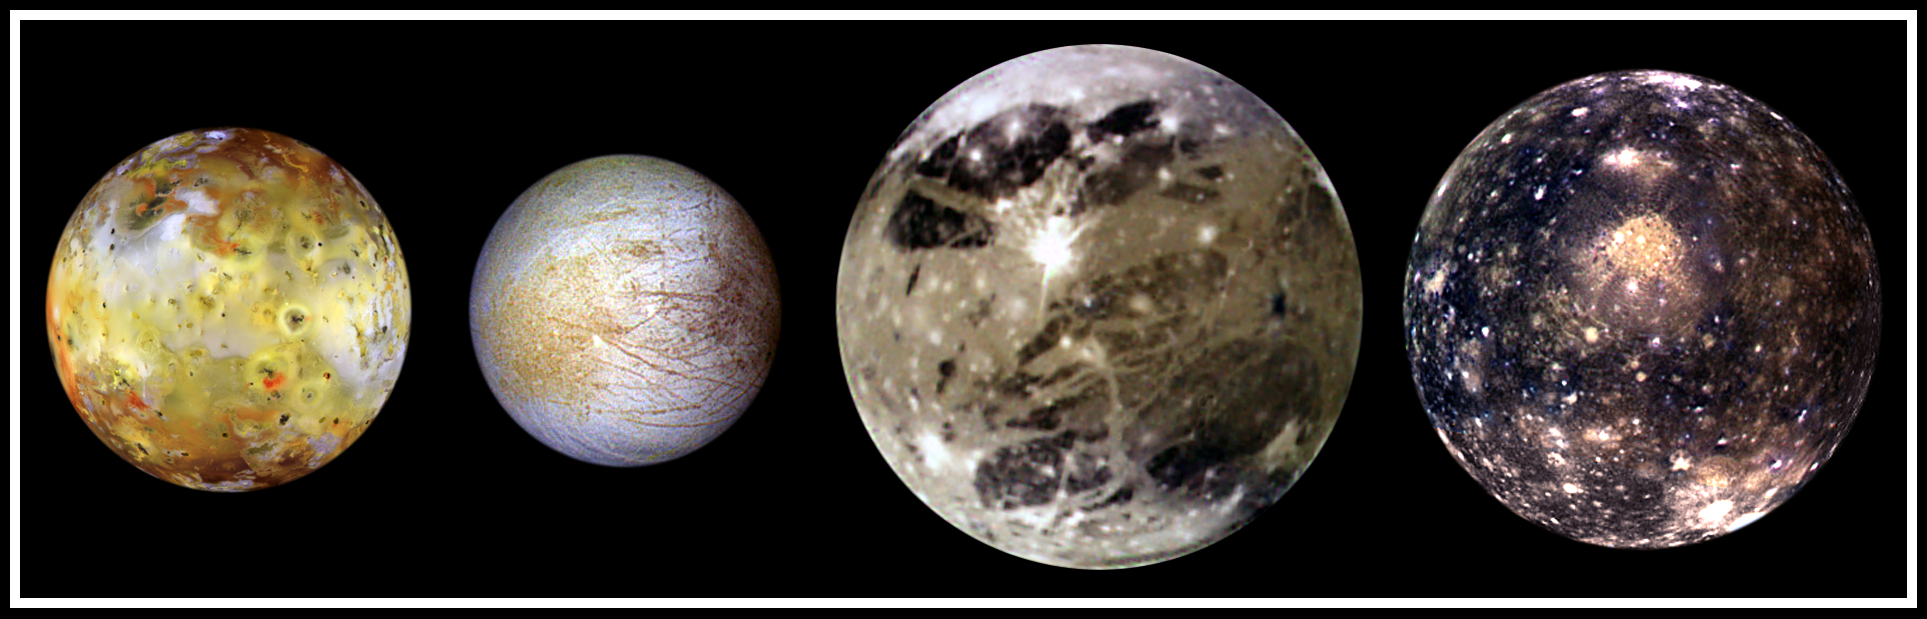

The Galilean Satellites

In this “family portrait,” the four Galilean Satellites are shown to scale. These four largest moons of Jupiter shown in increasing distance from Jupiter are (left to right) Io, Europa, Ganymede, and Callisto.

These global views show the side of volcanically active Io which always faces away from Jupiter, icy Europa, the Jupiter-facing side of Ganymede, and heavily cratered Callisto. The appearances of these neighboring satellites are amazingly different even though they are relatively close to Jupiter (350,000 kilometers for Io; 1, 800,000 kilometers for Callisto). These images were acquired on several orbits at very low “phase” angles (the sun, spacecraft, moon angle) so that the sun is illuminating the Jovian moons from completely behind the spacecraft, in the same way a full moon is viewed from Earth. The colors have been enhanced to bring out subtle color variations of surface features. North is to the top of all the images which were taken by the Solid State Imaging (SSI) system on NASA’s Galileo spacecraft.

Io, which is slightly larger than Earth’s moon, is the most colorful of the Galilean satellites. Its surface is covered by deposits from actively erupting volcanoes, hundreds of lava flows, and volcanic vents which are visible as small dark spots. Several of these volcanoes are very hot; at least one reached a temperature of 2000 degrees Celsius (3600 degrees Fahrenheit) in the summer of 1997. Prometheus, a volcano located slightly right of center on Io’s image, was active during the Voyager flybys in 1979 and is still active as Galileo images were obtained. This global view was obtained in September 1996 when Galileo was 485,000 kilometers from Io; the finest details that can be discerned are about 10 km across. The bright, yellowish and white materials located at equatorial latitudes are believed to be composed of sulfur and sulfur dioxide. The polar caps are darker and covered by a redder material.

Europa has a very different surface from its rocky neighbor, Io. Galileo images hint at the possibility of liquid water beneath the icy crust of this moon. The bright white and bluish parts of Europa’s surface are composed almost completely of water ice. In contrast, the brownish mottled regions on the right side of the image may be covered by salts (such as hydrated magnesium-sulfate) and an unknown red component. The yellowish mottled terrain on the left side of the image is caused by some other, unknown contaminant. This global view was obtained in June 1997 when Galileo was 1.25 million kilometers from Europa; the finest details that can be discerned are 25 kilometers across.

Ganymede, larger than the planet Mercury, is the largest Jovian satellite. Its distinctive surface is characterized by patches of dark and light terrain. Bright frost is visible at the north and south poles. The very bright icy impact crater, Tros, is near the center of the image in a region known as Phrygia Sulcus. The dark area to the northwest of Tros is Perrine Regio; the dark terrain to the south and southeast is Nicholson Regio. Ganymede’s surface is characterized by a high degree of crustal deformation. Much of the surface is covered by water ice, with a higher amount of rocky material in the darker areas. This global view was taken in September 1997 when Galileo was 1.68 million kilometers from Ganymede; the finest details that can be discerned are about 67 kilometers across.

Callisto’s dark surface is pocked by numerous bright impact craters. The large Valhalla multi-ring structure (visible near the center of the image) has a diameter of about 4,000 kilometers, making it one of the largest impact features in the Solar System. Although many crater rims exhibit bright icy “bedrock” material, a dark layer composed of hydrated minerals and organic components (tholins) is seen inside many craters and in other low lying areas. Evidence of tectonic and volcanic activity, seen on the other Galilean satellites, appears to be absent on Callisto. This global view was obtained in November 1997 when Galileo was 684,500 kilometers from Callisto; the finest details that can be discerned are about 27 kilometers across.

The Jet Propulsion Laboratory, Pasadena, CA manages the Galileo mission for NASA’s Office of Space Science, Washington, DC. JPL is an operating division of California Institute of Technology (Caltech).

Credit: NASA/JPL/DLR